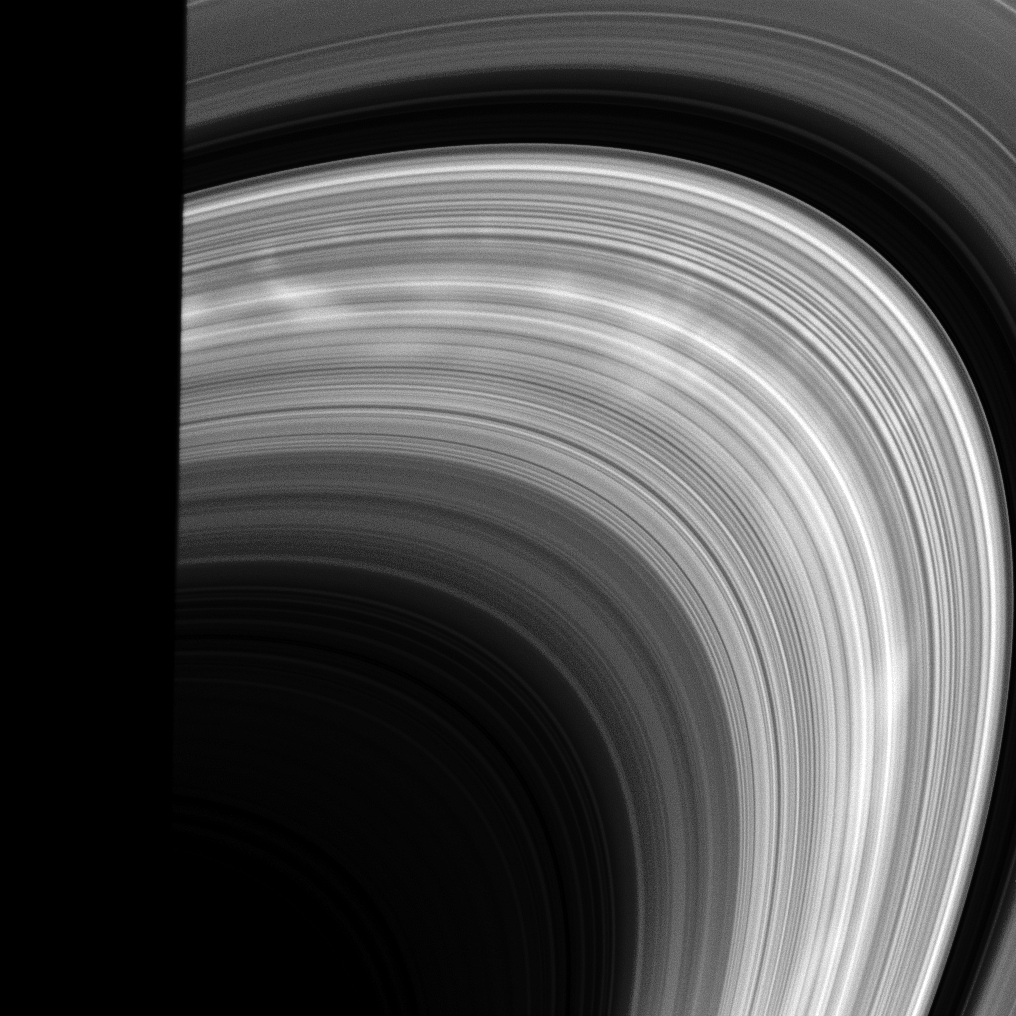

Spokes at Sunrise

Bright spokes emerge from behind the shadow of the planet and into sunlight in this view from the Cassini spacecraft.

Saturn’s long shadow covers the left side of the image. This view looks toward the sunlit side of the rings from about 22 degrees below the ringplane.

The image was taken in visible light with the Cassini spacecraft wide-angle camera on Feb. 26, 2009. The view was acquired at a distance of approximately 821,000 kilometers (510,000 miles) from Saturn and at a Sun-Saturn-spacecraft, or phase, angle of 150 degrees. Image scale is 46 kilometers (29 miles) per pixel.

The Cassini-Huygens mission is a cooperative project of NASA, the European Space Agency and the Italian Space Agency. The Jet Propulsion Laboratory, a division of the California Institute of Technology in Pasadena, manages the mission for NASA’s Science Mission Directorate, Washington, D.C. The Cassini orbiter and its two onboard cameras were designed, developed and assembled at JPL. The imaging operations center is based at the Space Science Institute in Boulder, Colo.

Credit: NASA/JPL/Space Science Institute